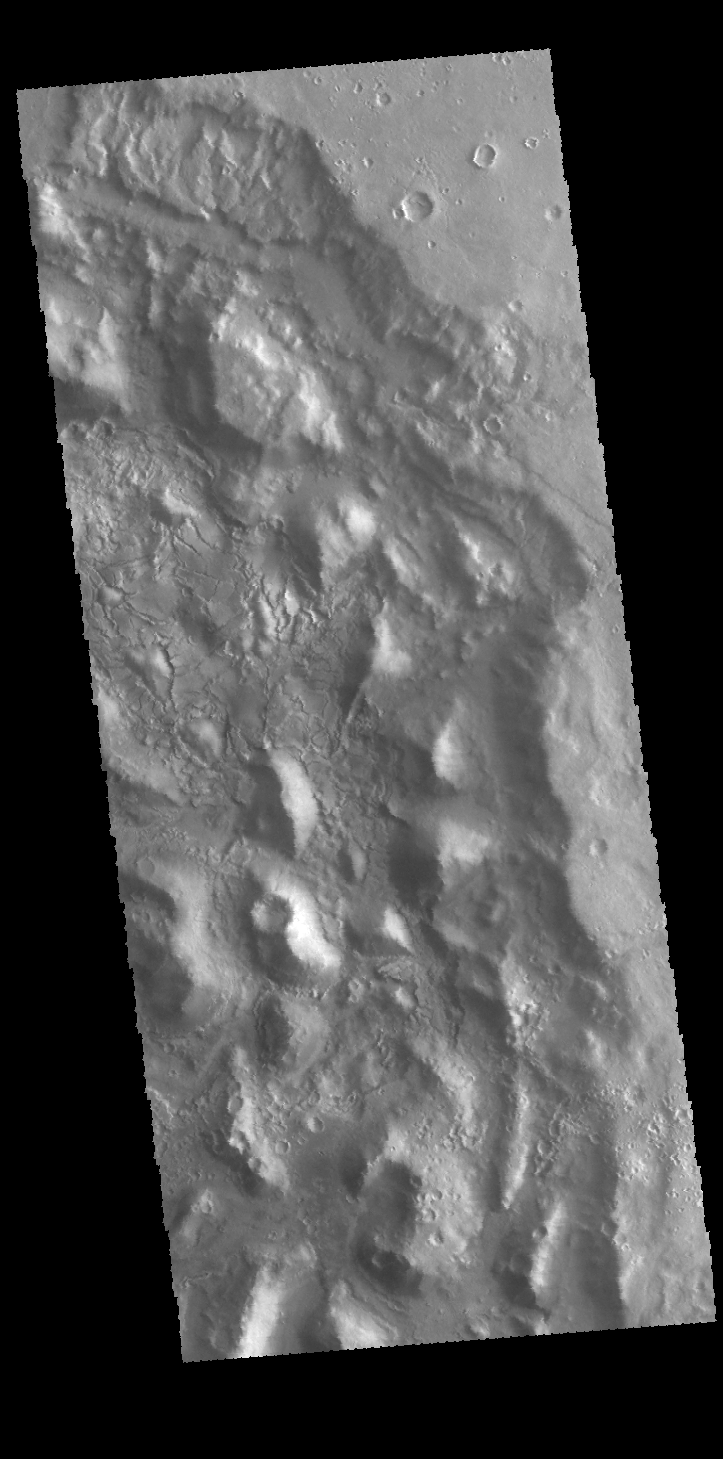

Crater Chaos

This VIS image shows part of the interior of an unnamed crater in Arabia Terra. There are numerous hills and valleys in the crater, indicating depositional and erosional processes were active after the impact crater was formed.

Credit: NASA/JPL-Caltech/ASU